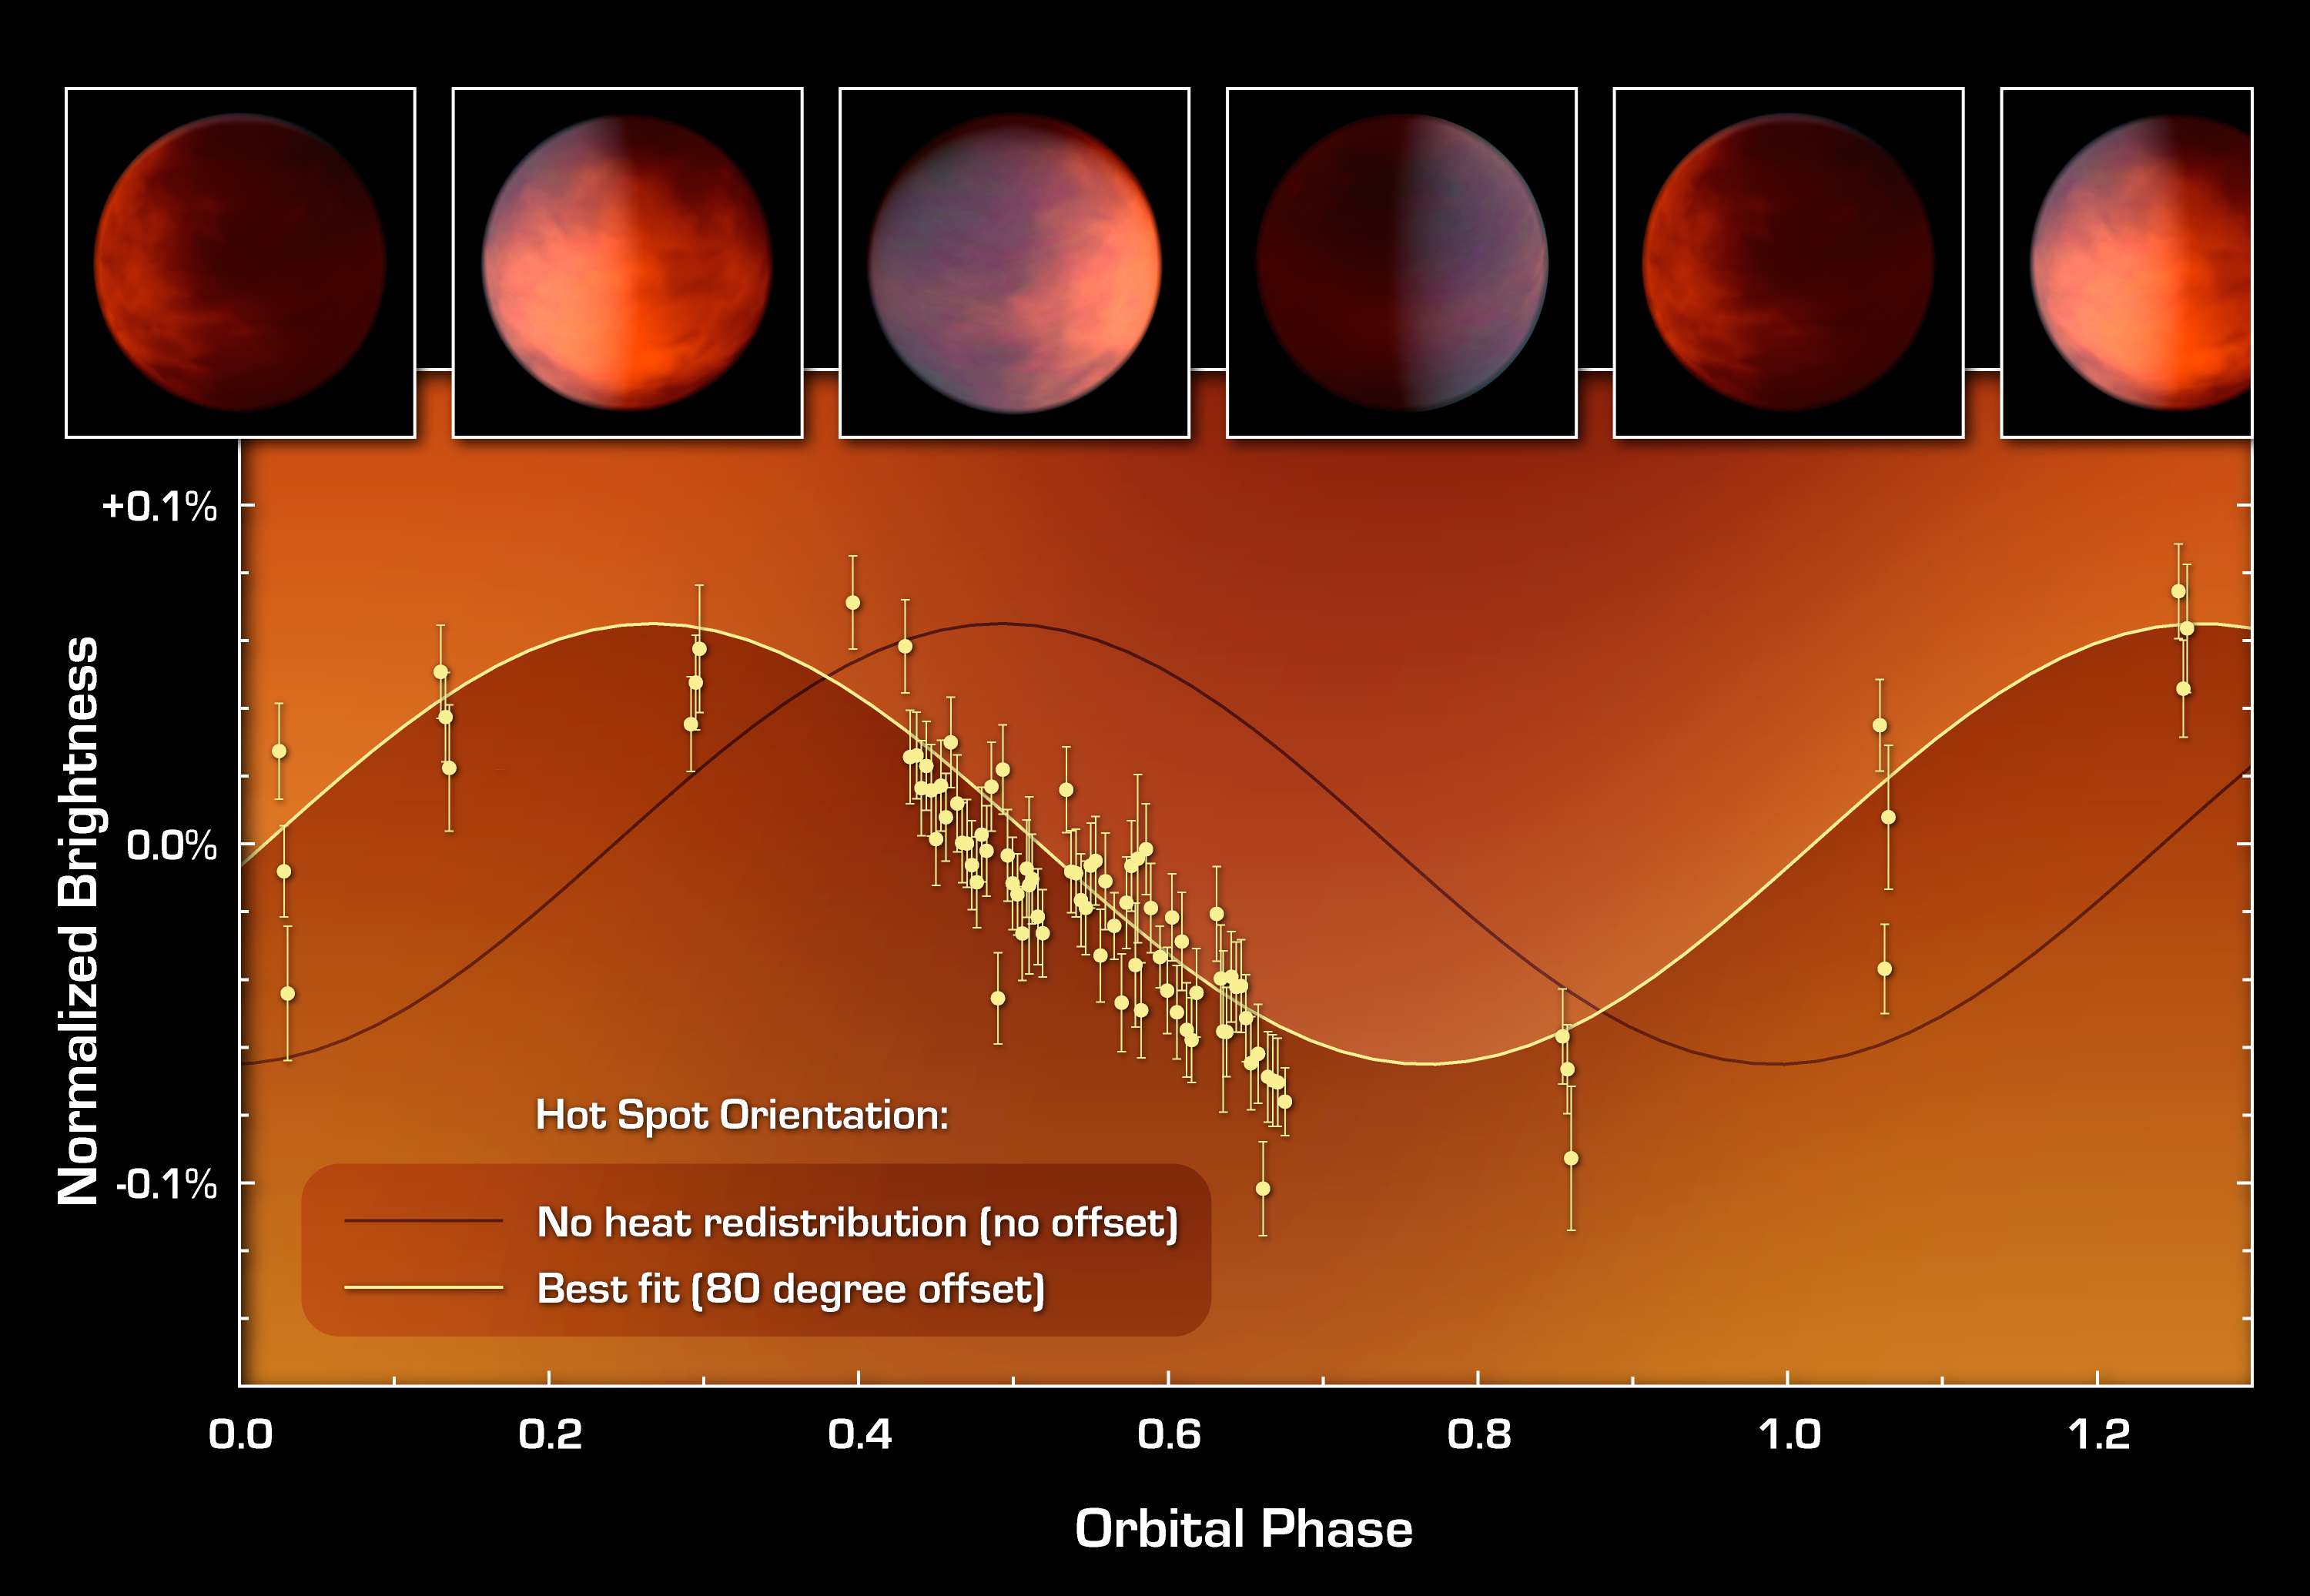

How to Find a Planetary Hot Spot

This graph of data from NASA’s Spitzer Space Telescope shows how astronomers located a hot spot on a distant gas planet named upsilon Andromedae b — and learned that it was in the wrong place.

This planet — termed an exoplanet because it orbits a star beyond our sun — whips around very closely to its star. It is tidally locked, meaning that one side always faces the star. One might think the hottest point of the planet would be smack dab in the middle of this sun-facing side, but previous research has shown that exoplanet hot spots can be offset, or over to the side, by up to 30 degrees.

This plot shows that the hot spot on upsilon Andromedae b is even farther over to the side — a whopping 80 degrees. Astronomers figured this out by measuring the total infrared light of the planet and star, as the planet orbits around. (The planet is not transiting or crossing in front of its star, so it doesn’t block the star’s light.) When the hot spot faces Earth, the total brightness of the system will go up, as measured by Spitzer’s heat-seeking, infrared eyes.

The black line shows what the system’s light variations, or light curve, would look like if the hot spot were in the middle of the sun-facing side of the planet. The yellow line shows what was actually observed: the light curve is offset by 80 degrees, indicating that the hot spot is, oddly, almost all the way over the side. Astronomers are not sure how this can be.

Credit: NASA/JPL-Caltech/UCLA